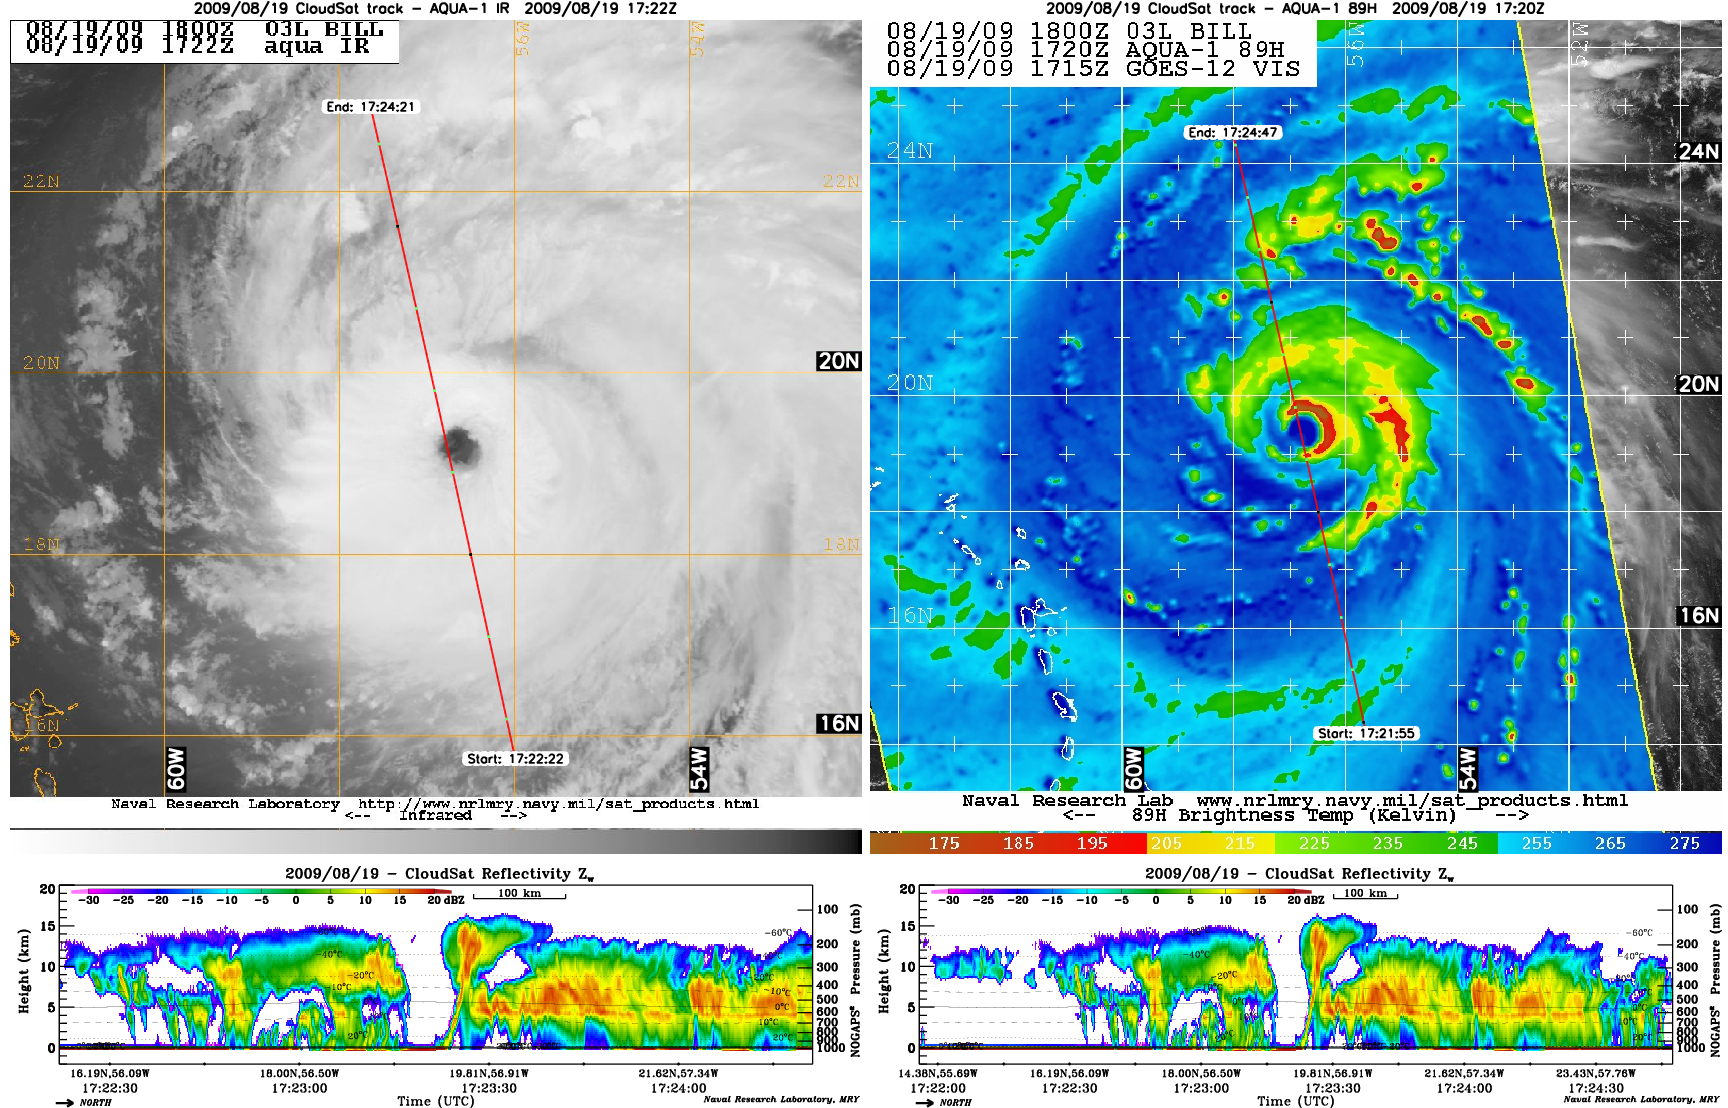

Hurricane Bill Eye Overpass

NASA’s satellite CloudSat captured an extraordinary eye overpass of a category 4 Hurricane Bill on August 19, 2009 at 1720 UTC (1220 EDT). Bill’s maximum sustained winds are 132 mph (115 knots) with a central pressure of 947 mb.

The 89 GHz AMSR-E onboard the Aqua spacecraft (full color image) reveals deep convection and low brightness temperatures ( < -117 F) as shown by the bright red and deep brown colors. The half red circle surrounding the eye center on the AMSR-E image depicts the eye wall undergoing a replacement cycle. Hurricane Bill has undergone several eye wall replacement cycles (EWRC) causing the hurricane to intensify and weaken. One of the key advantages of 89GHz imagery is to help identify areas of strong convection by looking at the brightness temperatures, colder brightness temperatures revel deeper areas of convection. 89GHz imagery is also used to help clearly identify storms centers by penetrating thin cirrus shields.

The CloudSat overpass (shown by the red line on the AMSR-E image) reveals the cirrus free eye (~50 km wide), surrounded by an intense eyewall (orange and red reflectivities) with cloud tops on the northwestern edge extending almost 16 km into the atmosphere. The eyewall bends backward and then inward likely from northerly shear along the top of the storm.

The tallest thunderstorm cloud top in the northwestern eyewall edge is a “hot tower,” a cumulonimbus cloud penetrating the TTL (Tropical troposphere layer). The hot tower extends all the way from the surface along the inner eyewall edge to > 15 km. Hot towers form as a result of large amounts of latent heat released as water vapor condenses into liquid. The release of this energy provides fuel for the storm to further intensity and strengthen as Bill was experiencing during the CloudSat overpass.

The purple and blue colors in the cirrus regions of the CloudSat overpass show small ice crystals. Ice crystals are found in the upper portion of cumlonumibus cloud tops and cirrus canopies as atmospheric conditions remain quite cold. The sensitivity of the CloudSat CPR (Cloud Profiling Radar) helps detect these features.

The infrared imagery (IR) from the Moderate Resolution Imaging Spectroradiometer (MODIS) onboard Aqua reveals white cloud tops indicating strong thunderstorms and intense convection. By comparing the IR imagery with the CloudSat overpass, multiple cloud layering is shown throughout the storm, a feature not apparent from IR imagery alone. The CloudSat overpass reveals convection free areas between the heavier rain bands called moats. IR imagery indicates strong convection is found throughout the storm, on the north and south edges but the CloudSat track shows the strongest area of convection on the northern edge of system, verified by the AMSR-E image. The southern edge of the storm contains drier air at the lower eye wall levels and less convection not easily detected from either AMSR-E or IR imagery. The cloud layering is indistinguishable from the IR imagery as all of the cloud layer tops appear to be at the same height.

Quicklook Images can viewed at the CloudSat Data Processing Center.

Credit: NASA/JPL/The Cooperative Institute for Research in the Atmosphere (CIRA), Colorado State University